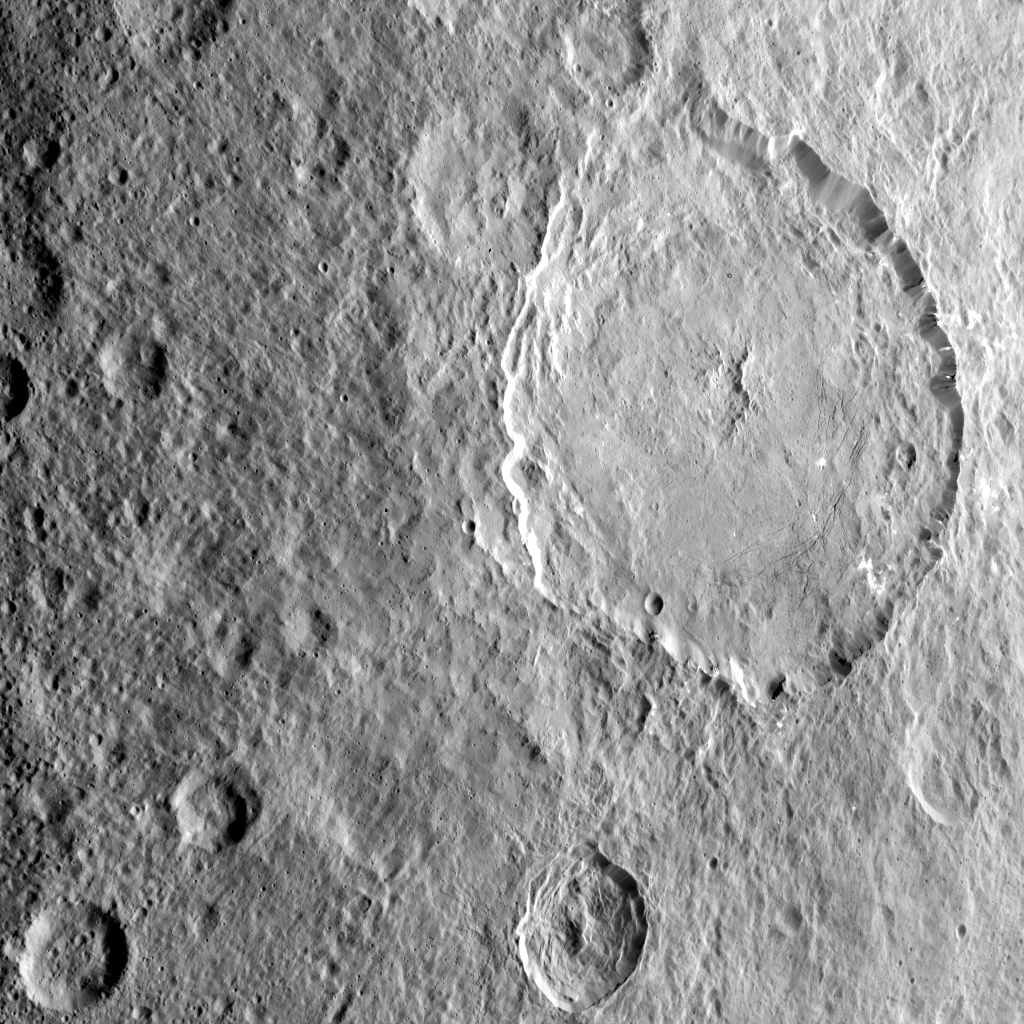

Dantu Crater

This image highlights the complex central construct and concentric fractures in the large (78 miles, 126 kilometers) Dantu Crater. It was obtained by NASA’s Dawn spacecraft on September 1, 2018 from an altitude of about 1335 miles (2150 kilometers). NASA announced the conclusion of Dawn’s mission operations was Oct. 31, 2018, when the spacecraft depleted its hydrazine.

The center of Dantu Crater is located at about 24.3 degrees north latitude and 138.2 degrees east longitude.

Dantu Crater is named after the Ghanan god associated with the planting of the corn.

Dawn’s mission is managed by JPL for NASA’s Science Mission Directorate in Washington. Dawn is a project of the directorates Discovery Program, managed by NASA’s Marshall Space Flight Center in Huntsville, Alabama. JPL is responsible for overall Dawn mission science. Orbital ATK Inc., in Dulles, Virginia, designed and built the spacecraft. The German Aerospace Center, Max Planck Institute for Solar System Research, Italian Space Agency and Italian National Astrophysical Institute are international partners on the mission team.

Credit: NASA/JPL-Caltech/UCLA/MPS/DLR/IDA